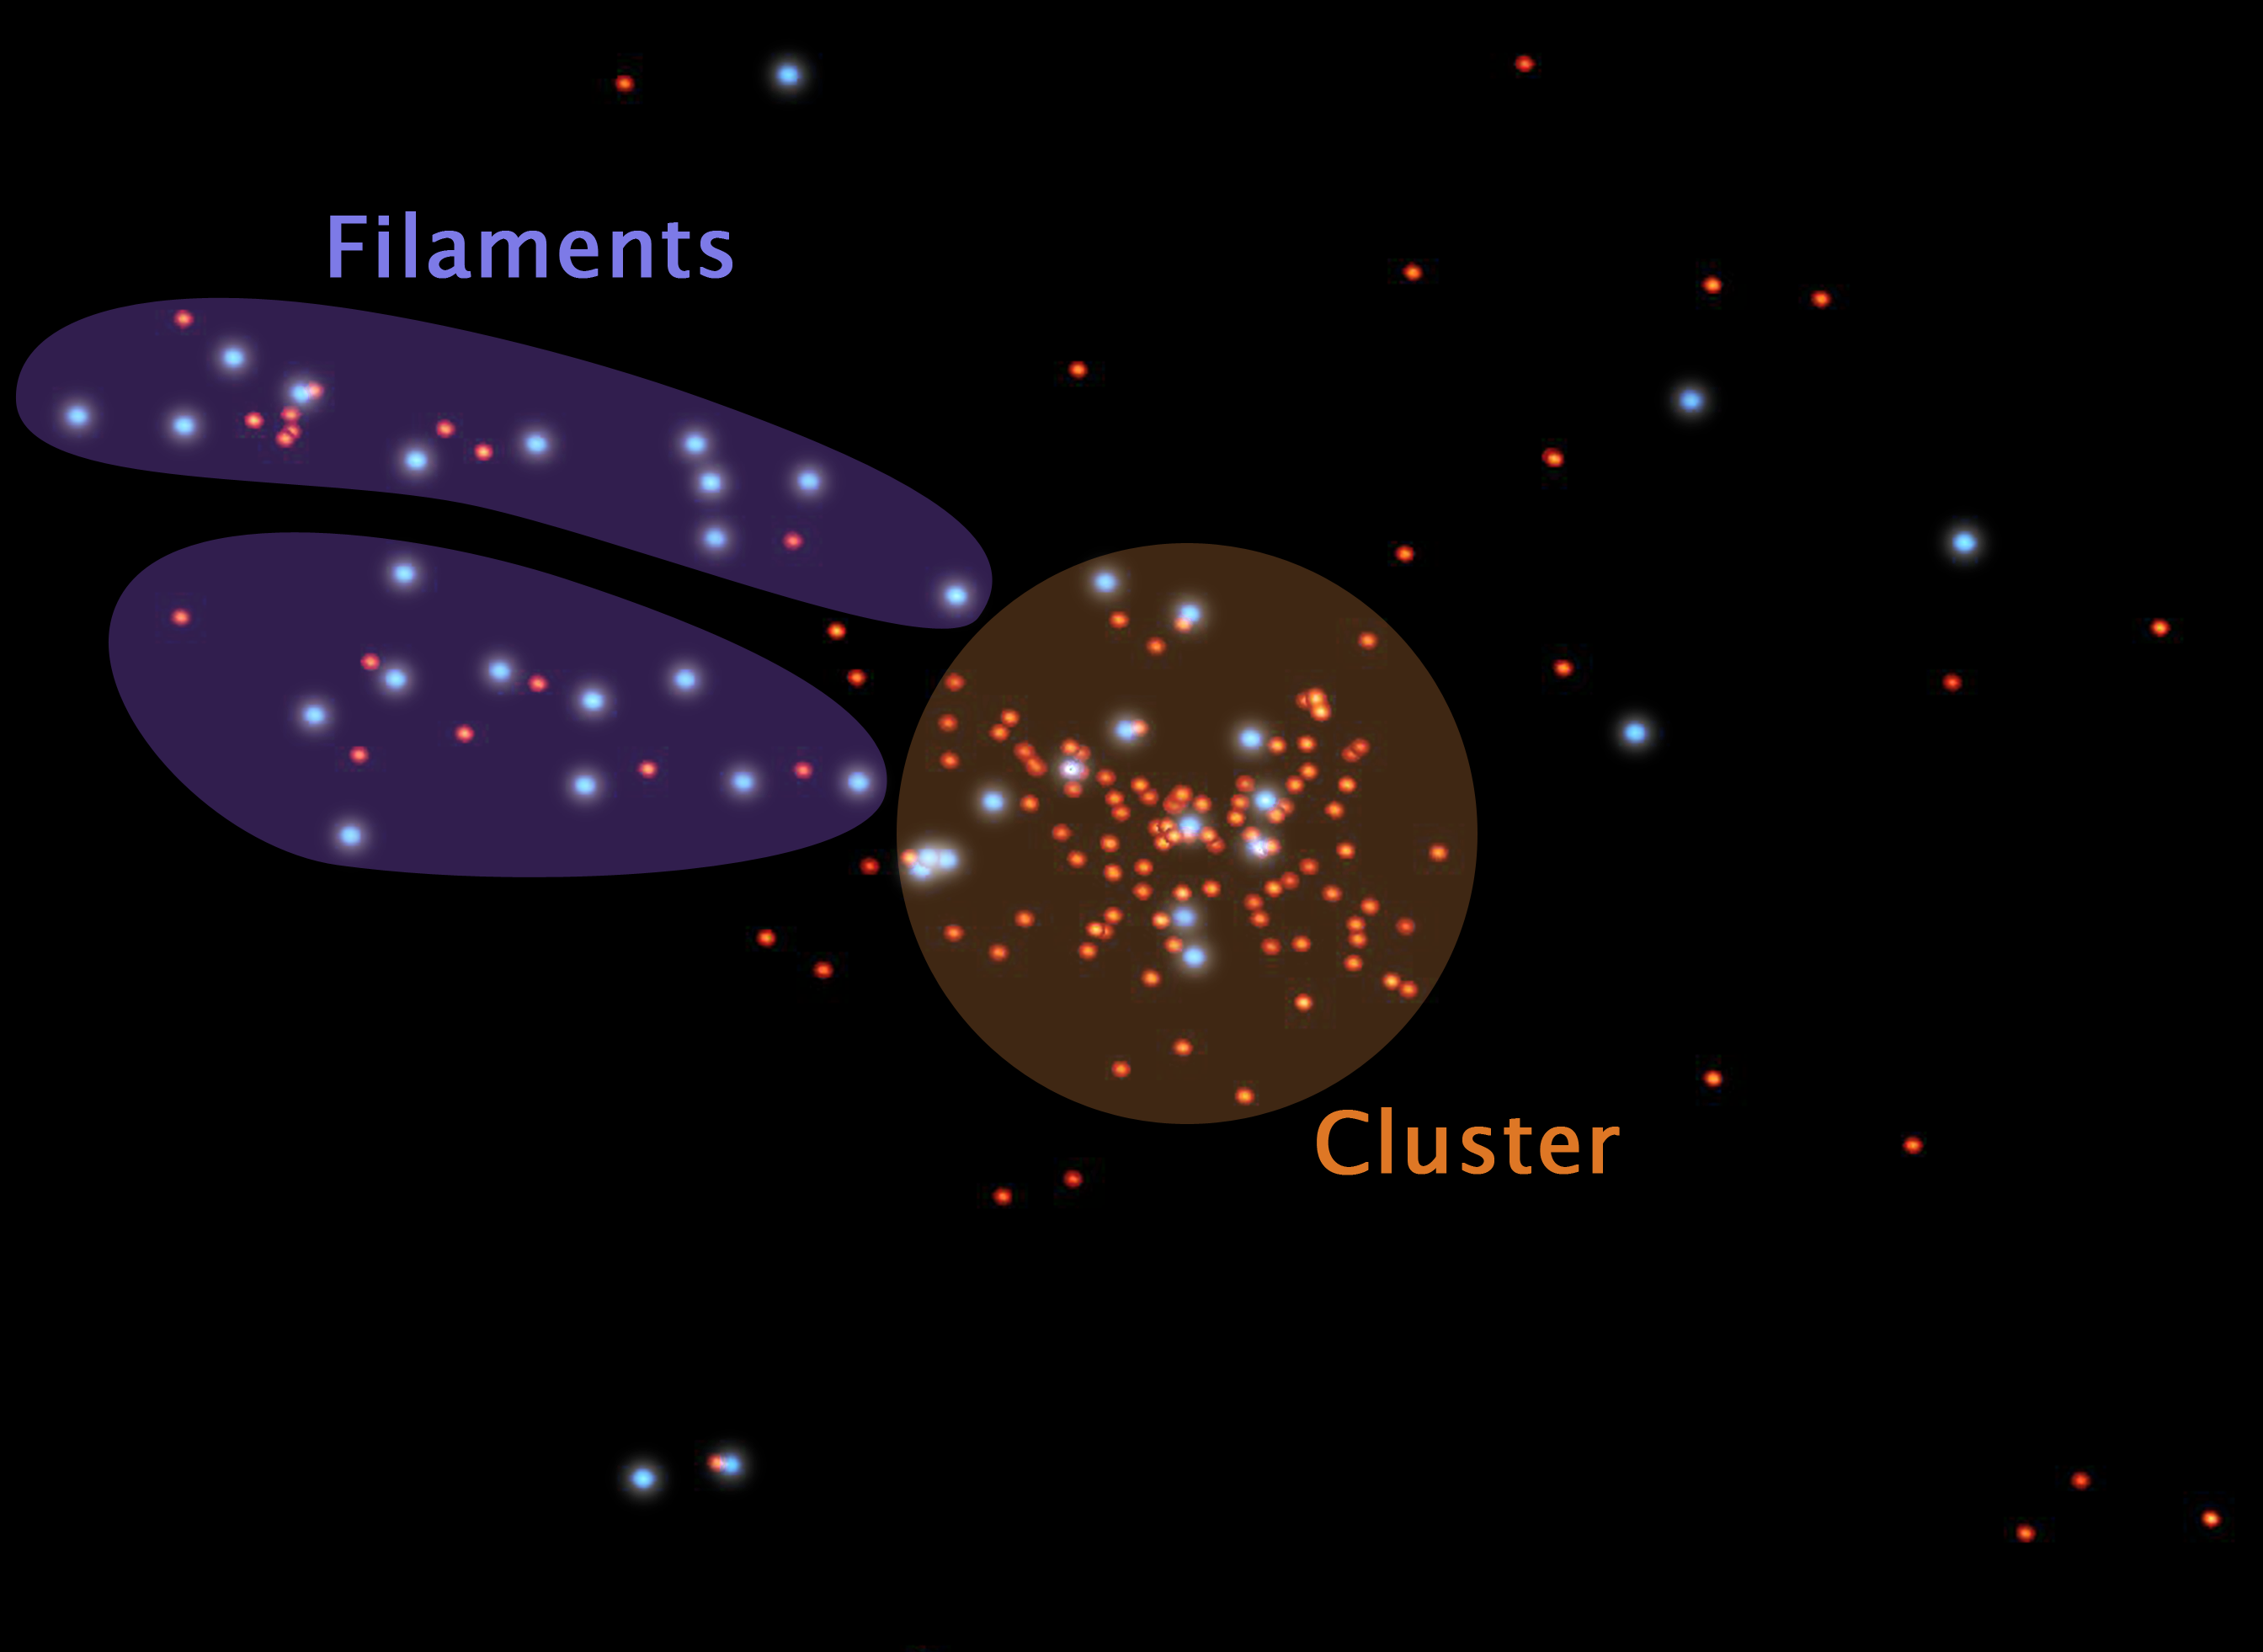

Celestial Cities and the Roads That Connect Them

This is a representation of galaxies in and surrounding a galaxy cluster called Abell 1763. The placement of each dot is based on the actual coordinates of galaxies in the region. Blue dots are active star-forming galaxies; red dots show galaxies that are not actively forming stars.

Galaxies across the universe reside in cosmic communities big and small. Large, densely populated galactic communities are called galaxy clusters (highlighted in the orange circle). Like cities on Earth, galaxy clusters are scattered throughout the universe and are connected by a web of dusty highways called filaments (highlighted in purple). Smaller galactic communities are sprinkled along the filaments, creating celestial suburbs.

Over time, astronomers suspect that all galactic suburbanites make their way to a galaxy cluster by way of filaments. Observations from NASA’s Spitzer Space Telescope show that filamentary galaxies form stars at twice the rate of their densely clustered counterparts.

NASA’s Jet Propulsion Laboratory, Pasadena, Calif., manages the Spitzer Space Telescope mission for NASA’s Science Mission Directorate, Washington. Science operations are conducted at the Spitzer Science Center at the California Institute of Technology, also in Pasadena. Caltech manages JPL for NASA.

Credit: NASA/JPL-Caltech